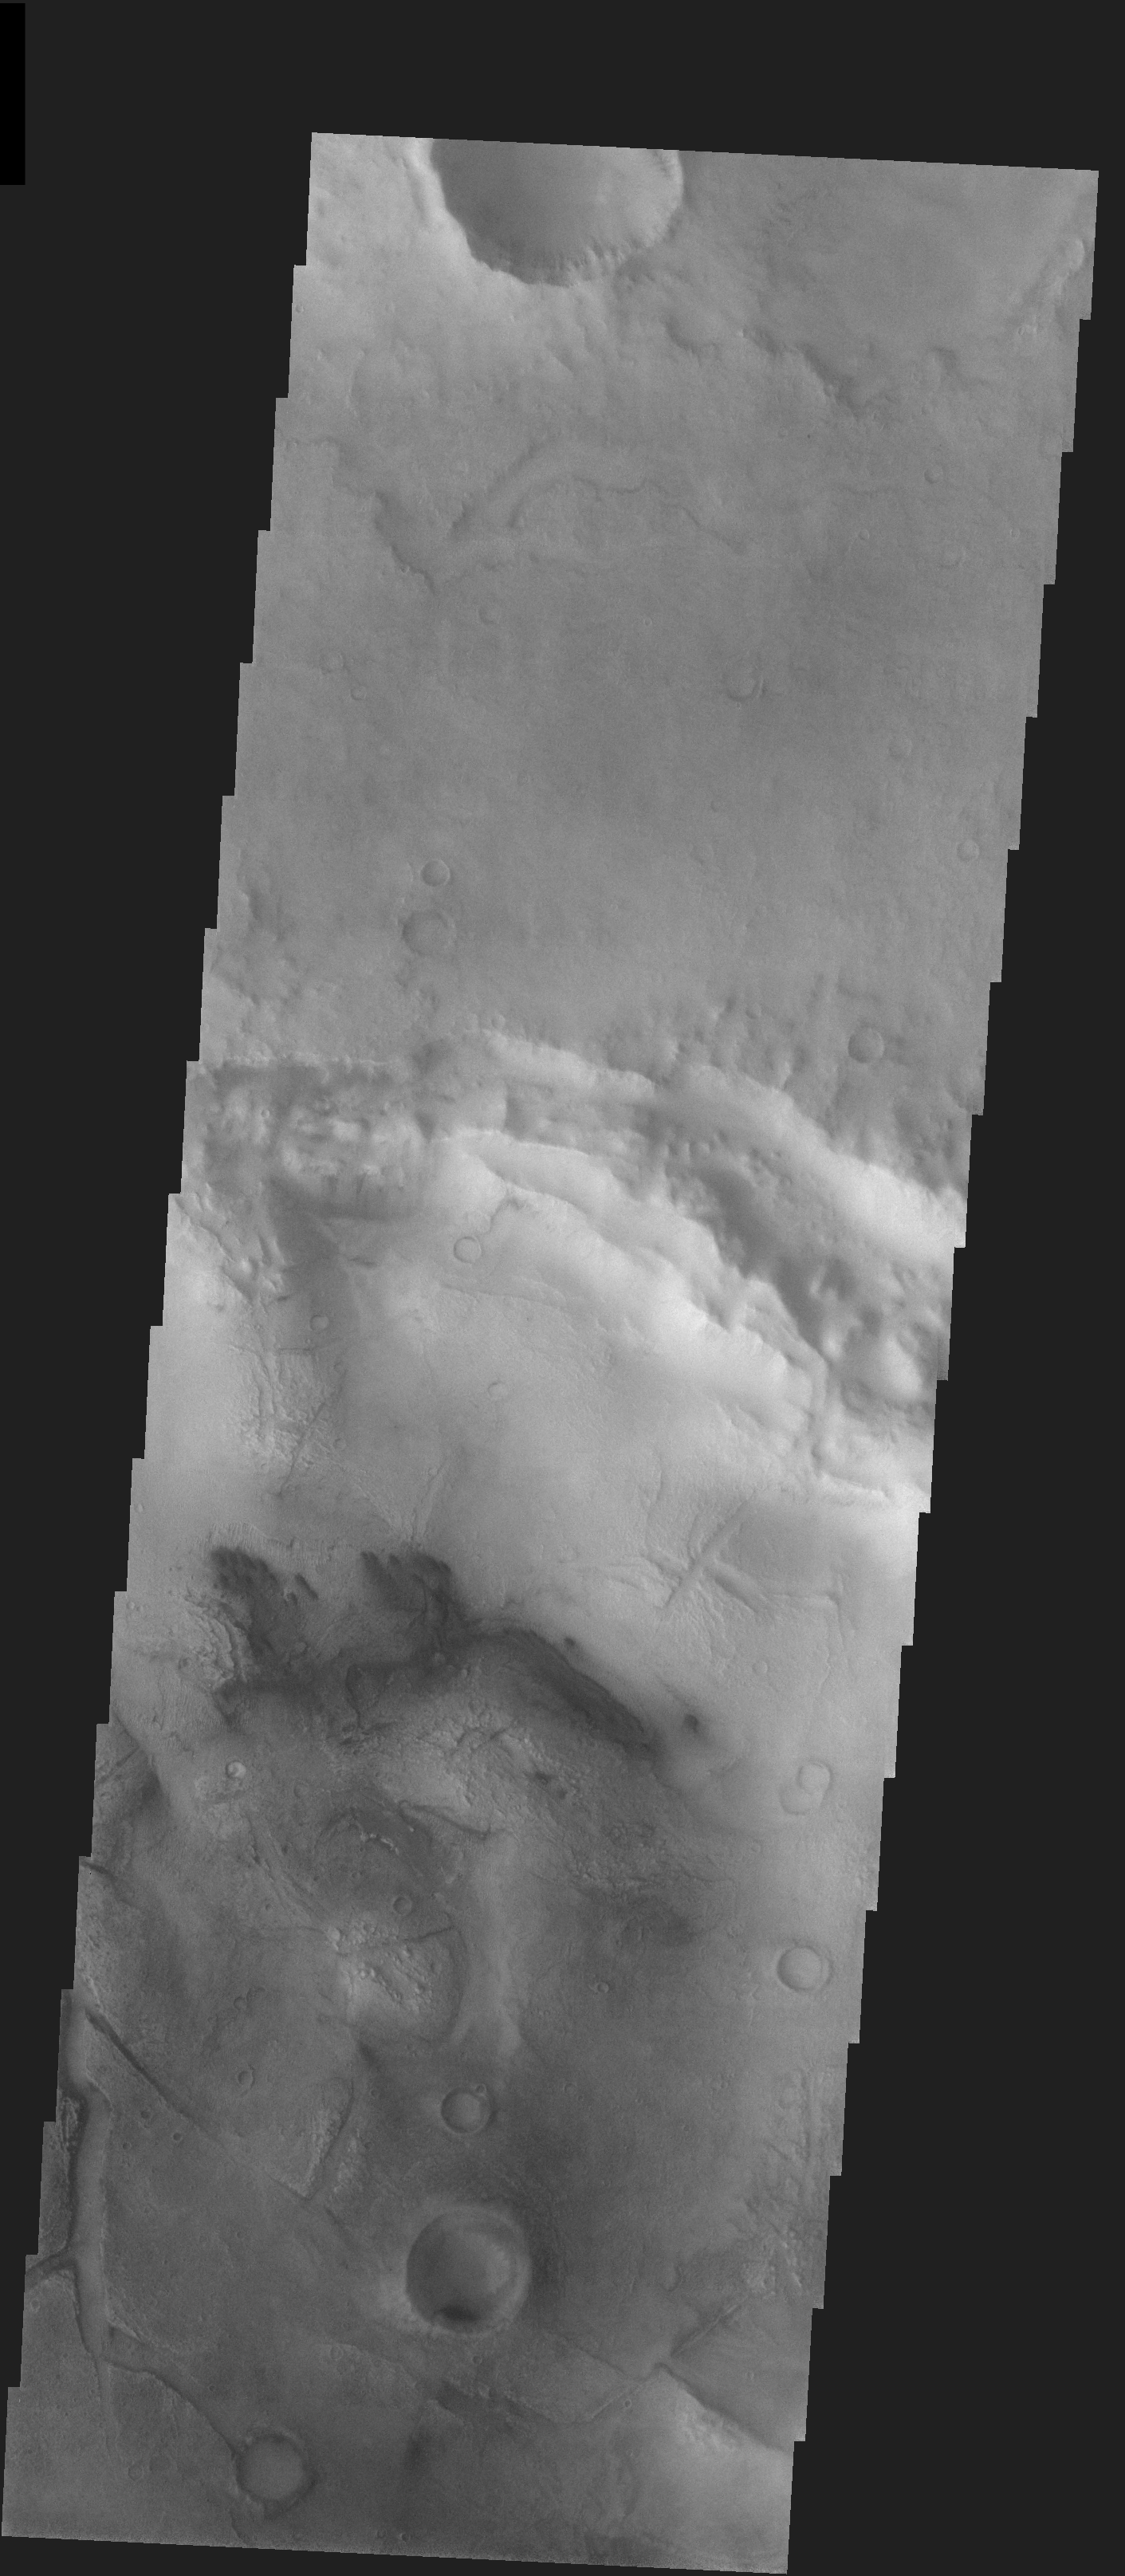

West Meridiani Crater

Released 21 January 2004

Long before the MER landers were named or launched, the two orbiters at Mars were asked to examine landing sites. Both the Odyssey and Mars Global Surveyor spacecraft have been collecting landing site data for the past two years. The MGS and ODY data were used as part of the decision making process in the final selection of the two landing sites. The types of data collected by the two orbiters included not only images of the surface but also thermal data about the surface composition, atmospheric data about the climate at each location, and the tracking of major dust storms in the region prior to landing. The presence of, and data collected by, the MGS and ODY orbiters have proven invaluable in MER mission planning.

This image was captured on 23 August 2003, while the Opportunity rover was already on its way to Mars. This image is to the west of Opportunity’s projected landing spot.

Image information: VIS instrument. Latitude -2.1, Longitude 351.7 East (8.3 West). 19 meter/pixel resolution.

Note: this THEMIS visual image has not been radiometrically nor geometrically calibrated for this preliminary release. An empirical correction has been performed to remove instrumental effects. A linear shift has been applied in the cross-track and down-track direction to approximate spacecraft and planetary motion. Fully calibrated and geometrically projected images will be released through the Planetary Data System in accordance with Project policies at a later time.

NASA’s Jet Propulsion Laboratory manages the 2001 Mars Odyssey mission for NASA’s Office of Space Science, Washington, D.C. The Thermal Emission Imaging System (THEMIS) was developed by Arizona State University, Tempe, in collaboration with Raytheon Santa Barbara Remote Sensing. The THEMIS investigation is led by Dr. Philip Christensen at Arizona State University. Lockheed Martin Astronautics, Denver, is the prime contractor for the Odyssey project, and developed and built the orbiter. Mission operations are conducted jointly from Lockheed Martin and from JPL, a division of the California Institute of Technology in Pasadena.

Credit: NASA/JPL/Arizona State University